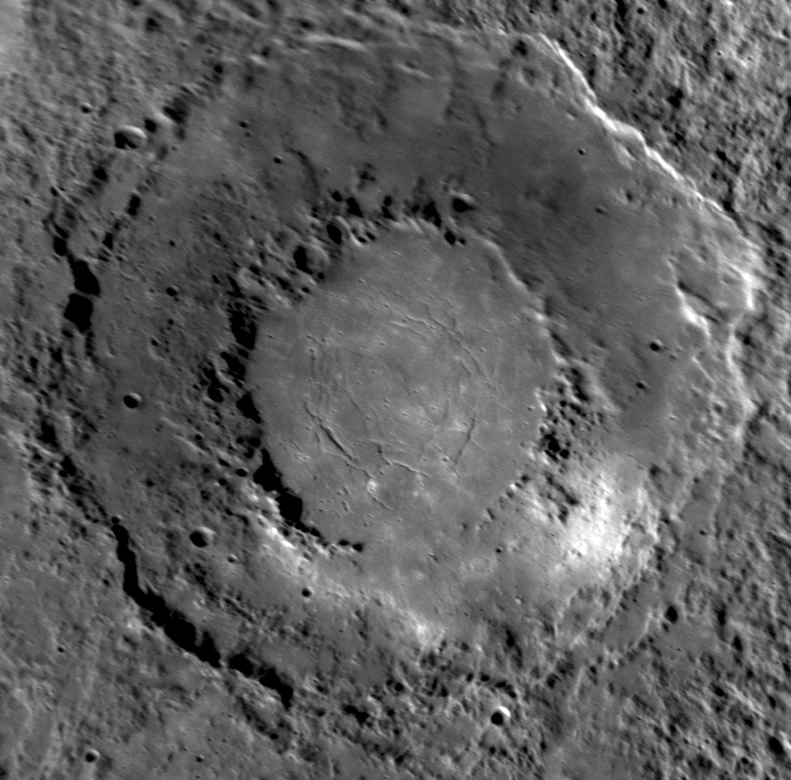

Looking in Detail at a Spectacular Double-Ring Basin

This spectacular 290-kilometer-diameter double-ring basin seen in detail for the first time during MESSENGER’s third flyby of Mercury bears a striking resemblance to Raditladi basin, observed during the first flyby. This still-unnamed basin is remarkably well preserved and appears to have formed relatively recently, compared with most basins on Mercury. The low numbers of superposed impact craters and marked differences in color across the basin (seen in this enhanced color image released earlier this week) suggest that the smooth area within the innermost ring may be the site of some of the most recent volcanism on Mercury.

Date Acquired: September 29, 2009
Instrument: Narrow Angle Camera (NAC) of the Mercury Dual Imaging System (MDIS)
Scale: This double-ring basin is 290 kilometers (180 miles) in diameter

These images are from MESSENGER, a NASA Discovery mission to conduct the first orbital study of the innermost planet, Mercury. For information regarding the use of images, see the MESSENGER image use policy.

Credit: NASA/Johns Hopkins University Applied Physics Laboratory/Carnegie Institution of Washington